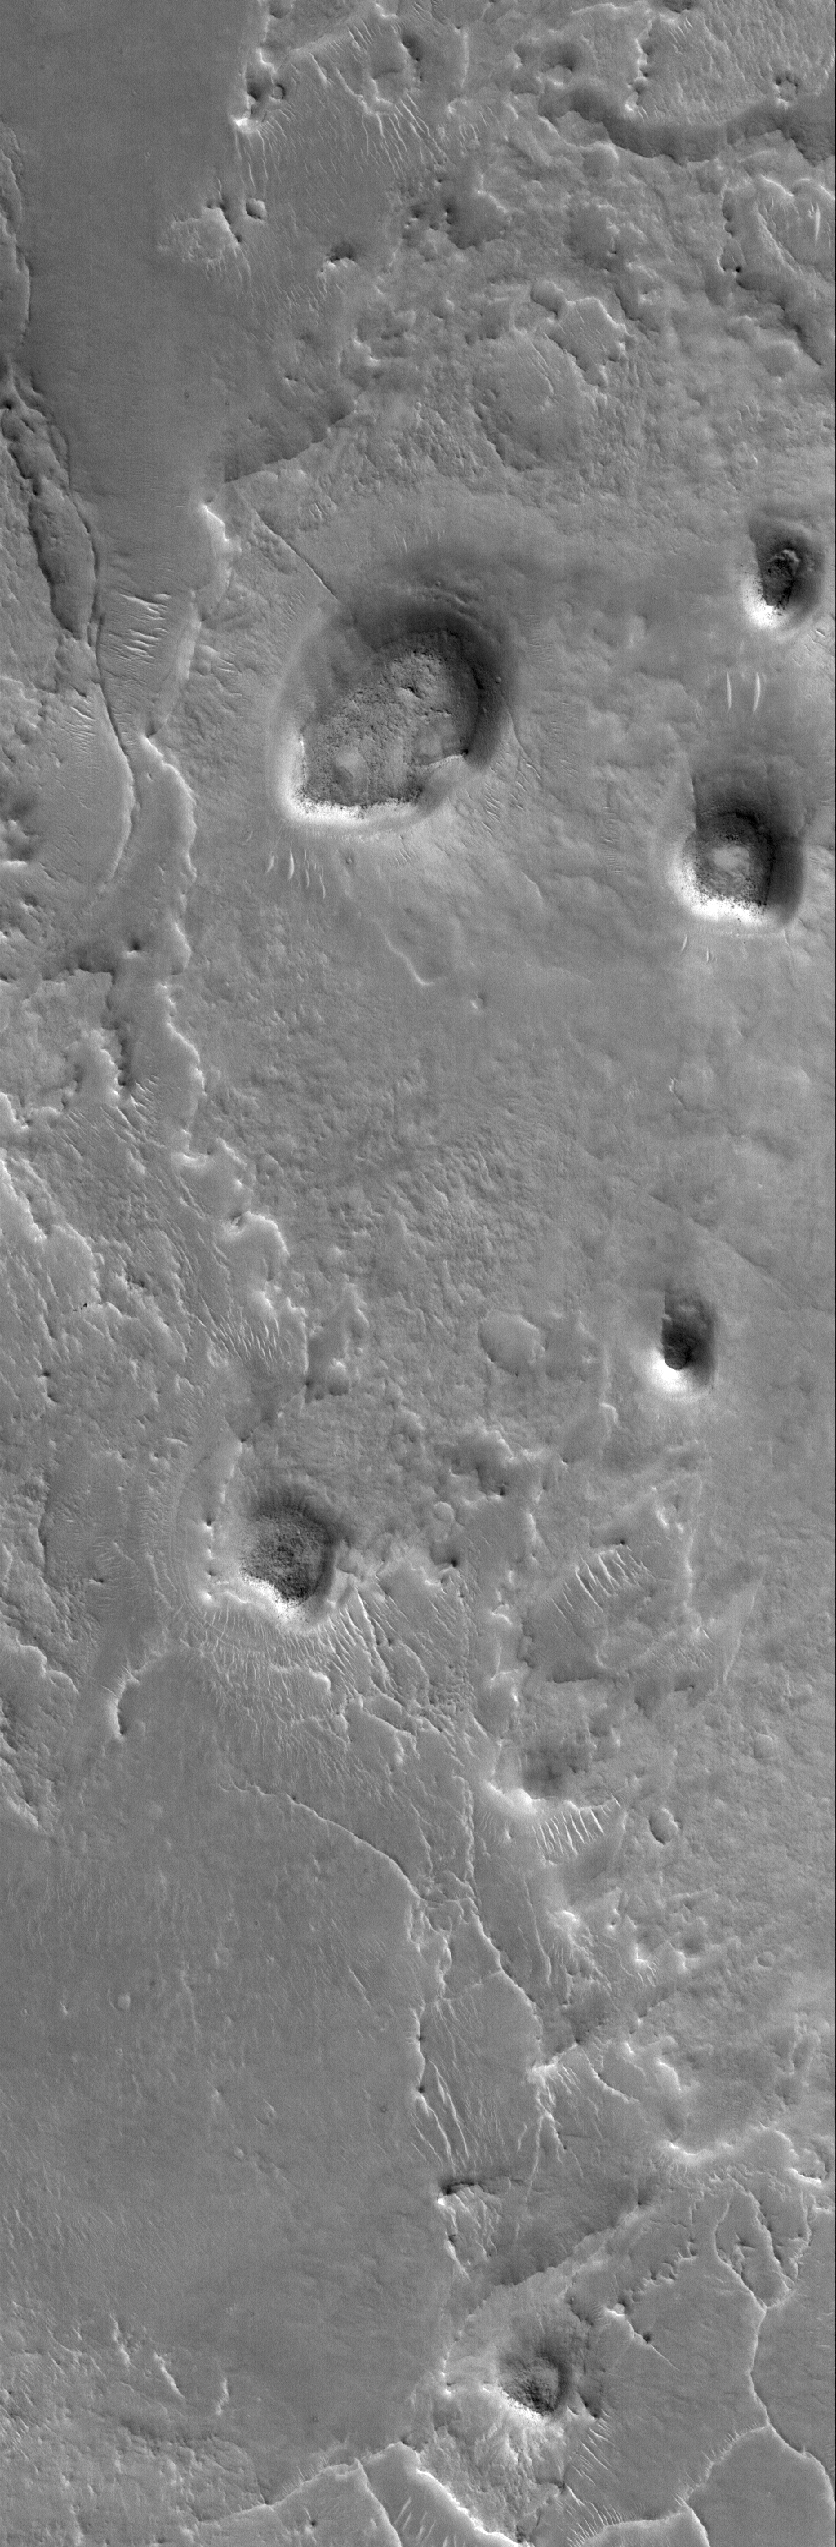

East Arabia Landforms

11 November 2005
This Mars Global Surveyor (MGS) Mars Orbiter Camera (MOC) image shows two small mesas, a hill, and other landforms in the highly-eroded landscape of eastern Arabia Terra.

Location near: 30.0°N, 295.0°W
Image width: width: ~3 km (~1.9 mi)
Illumination from: lower left
Season: Northern Winter

Credit: NASA/JPL/Malin Space Science Systems